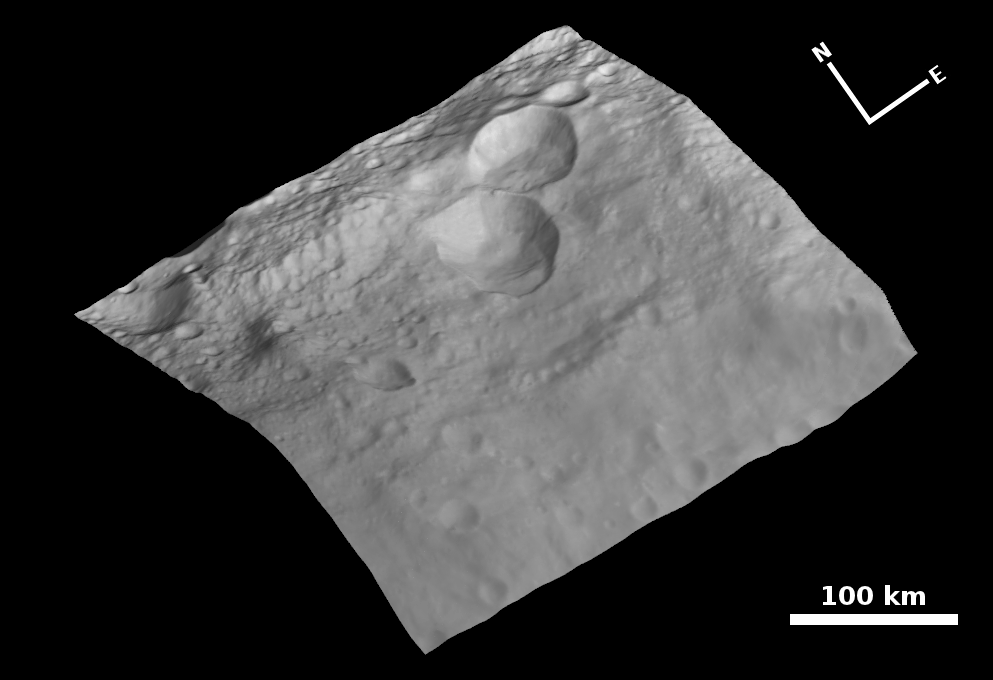

Topography of Vesta’s Surface

NASA’s Dawn spacecraft obtained this image — of a central mound in a large structure at the south pole — with its framing camera on August 12, 2011. This image was taken through the camera’s clear filter. The image has a resolution of about 260 meters per pixel.

The framing cameras were developed and built under the leadership of the Max Planck Institute for Solar System Research, Katlenburg-Lindau, Germany, with significant contributions by the German Aerospace Center (DLR) Institute of Planetary Research, Berlin, and in coordination with the Institute of Computer and Communication Network Engineering, Braunschweig. The framing camera project is funded by NASA, the Max Planck Society and DLR. JPL is a division of the California Institute of Technology, in Pasadena.

Credit: NASA/JPL-Caltech/UCLA/MPS/DLR/IDA